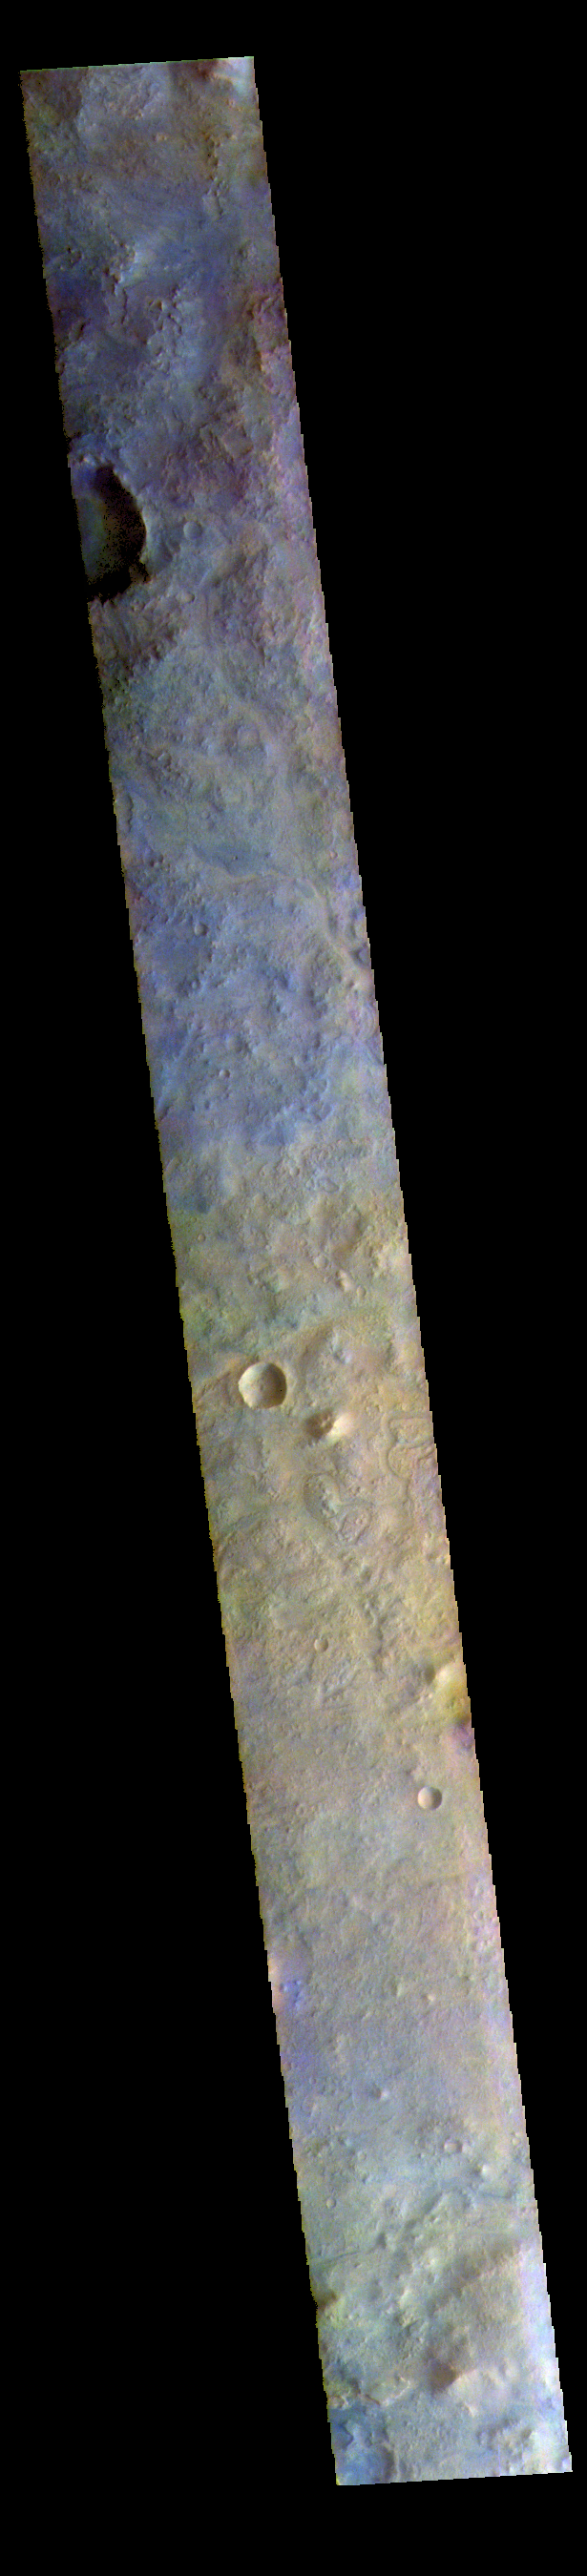

Terra Sabaea – False Color

The THEMIS VIS camera contains 5 filters. The data from different filters can be combined in multiple ways to create a false color image. These false color images may reveal subtle variations of the surface not easily identified in a single band image. Today’s false color image shows part of eastern Terra Sabaea.

The THEMIS VIS camera is capable of capturing color images of the Martian surface using five different color filters. In this mode of operation, the spatial resolution and coverage of the image must be reduced to accommodate the additional data volume produced from using multiple filters. To make a color image, three of the five filter images (each in grayscale) are selected. Each is contrast enhanced and then converted to a red, green, or blue intensity image. These three images are then combined to produce a full color, single image. Because the THEMIS color filters don’t span the full range of colors seen by the human eye, a color THEMIS image does not represent true color. Also, because each single-filter image is contrast enhanced before inclusion in the three-color image, the apparent color variation of the scene is exaggerated. Nevertheless, the color variation that does appear is representative of some change in color, however subtle, in the actual scene. Note that the long edges of THEMIS color images typically contain color artifacts that do not represent surface variation.

Credit: NASA/JPL-Caltech/ASU